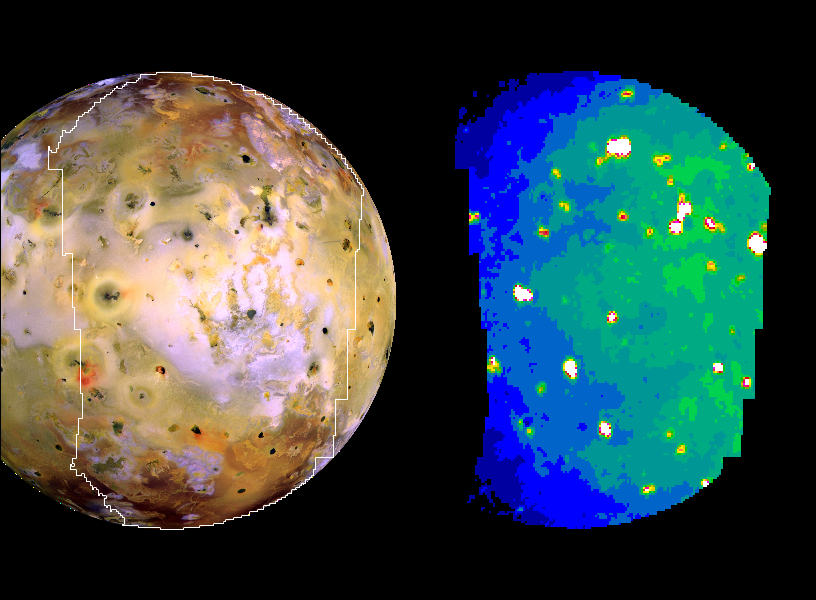

Io in Infrared with Giant Plume’s New Hot Spot

Nine previously unknown volcanoes have been discovered from this infrared image of Jupiter’s moon Io, acquired by NASA’s Galileo spacecraft on Oct. 16, 2001.

The infrared image, on the right, serves as a thermal map to a section of Io’s surface from pole to pole. An image from Galileo’s camera showing the same face of Io (left) is included for correlating the heat-sensing infrared data with geological features apparent in visible wavelengths. The infrared image uses false color to portray the intensity with which the surface glows at the invisible wavelength of 5 microns, as observed by Galileo’s near infrared mapping spectrometer instrument. White, reds and yellows indicate hotter regions; blues are cold. The resolution varies from 24 to 39 kilometers (15 to 24 miles) per picture element.

Some of the hot spots visible in this image were not seen in a similar infrared image taken just 10 weeks earlier of an overlapping section of Io.

Three sites of major activity in the images are Prometheus, which is a bright spot at center left; Amirani, which is an elongated feature in the upper right; and the site where a giant plume was erupting in August, which is the bright spot near the top of the image.

The Jet Propulsion Laboratory, a division of the California Institute of Technology in Pasadena, manages the Galileo mission for NASA’s Office of Space Science, Washington, D.C.

Credit: NASA/JPL/University of Arizona